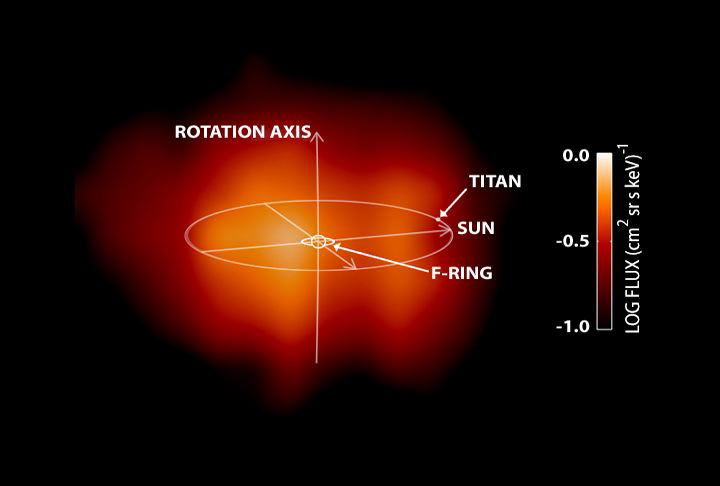

Behold Saturn’s Magnetosphere!

Saturn’s magnetosphere is seen for the first time in this image taken by the Cassini spacecraft on June 21, 2004. A magnetosphere is a magnetic envelope of charged particles that surrounds some planets, including Earth. It is invisible to the human eye, but Cassini’s Magnetospheric Imaging Instrument was able to detect the hydrogen atoms (represented in red) that escape it. The emission from these hydrogen atoms comes primarily from regions far from Saturn, well outside the planet’s rings, and perhaps beyond the orbit of the largest moon Titan.

The image represents the first direct look at the shape of Saturn’s magnetosphere. Previously, NASA’s Voyager mission had inferred what Saturn’s magnetosphere would look like in the same way that a blind person might feel the shape of an elephant. With Cassini, the “elephant” has been revealed in a picture.

This picture was taken by the ion and neutral camera, one of three sensors that comprise the magnetosphereic imaging instrument, from a distance of about 3.7 million miles (about 6 million kilometers) from Saturn.

The magnetospheric imaging instrument will continue to study Saturn’s magnetosphere throughout the mission’s four-year lifetime.

The Cassini-Huygens mission is a cooperative project of NASA, the European Space Agency and the Italian Space Agency. The Jet Propulsion Laboratory, a division of the California Institute of Technology in Pasadena, manages the Cassini-Huygens mission for NASA’s Office of Space Science, Washington, D.C. The Cassini orbiter was designed, developed and assembled at JPL. The magnetospheric imaging instrument team is based at the Johns Hopkins University, Laurel, Md.

Credit: NASA/JPL/John Hopkins University